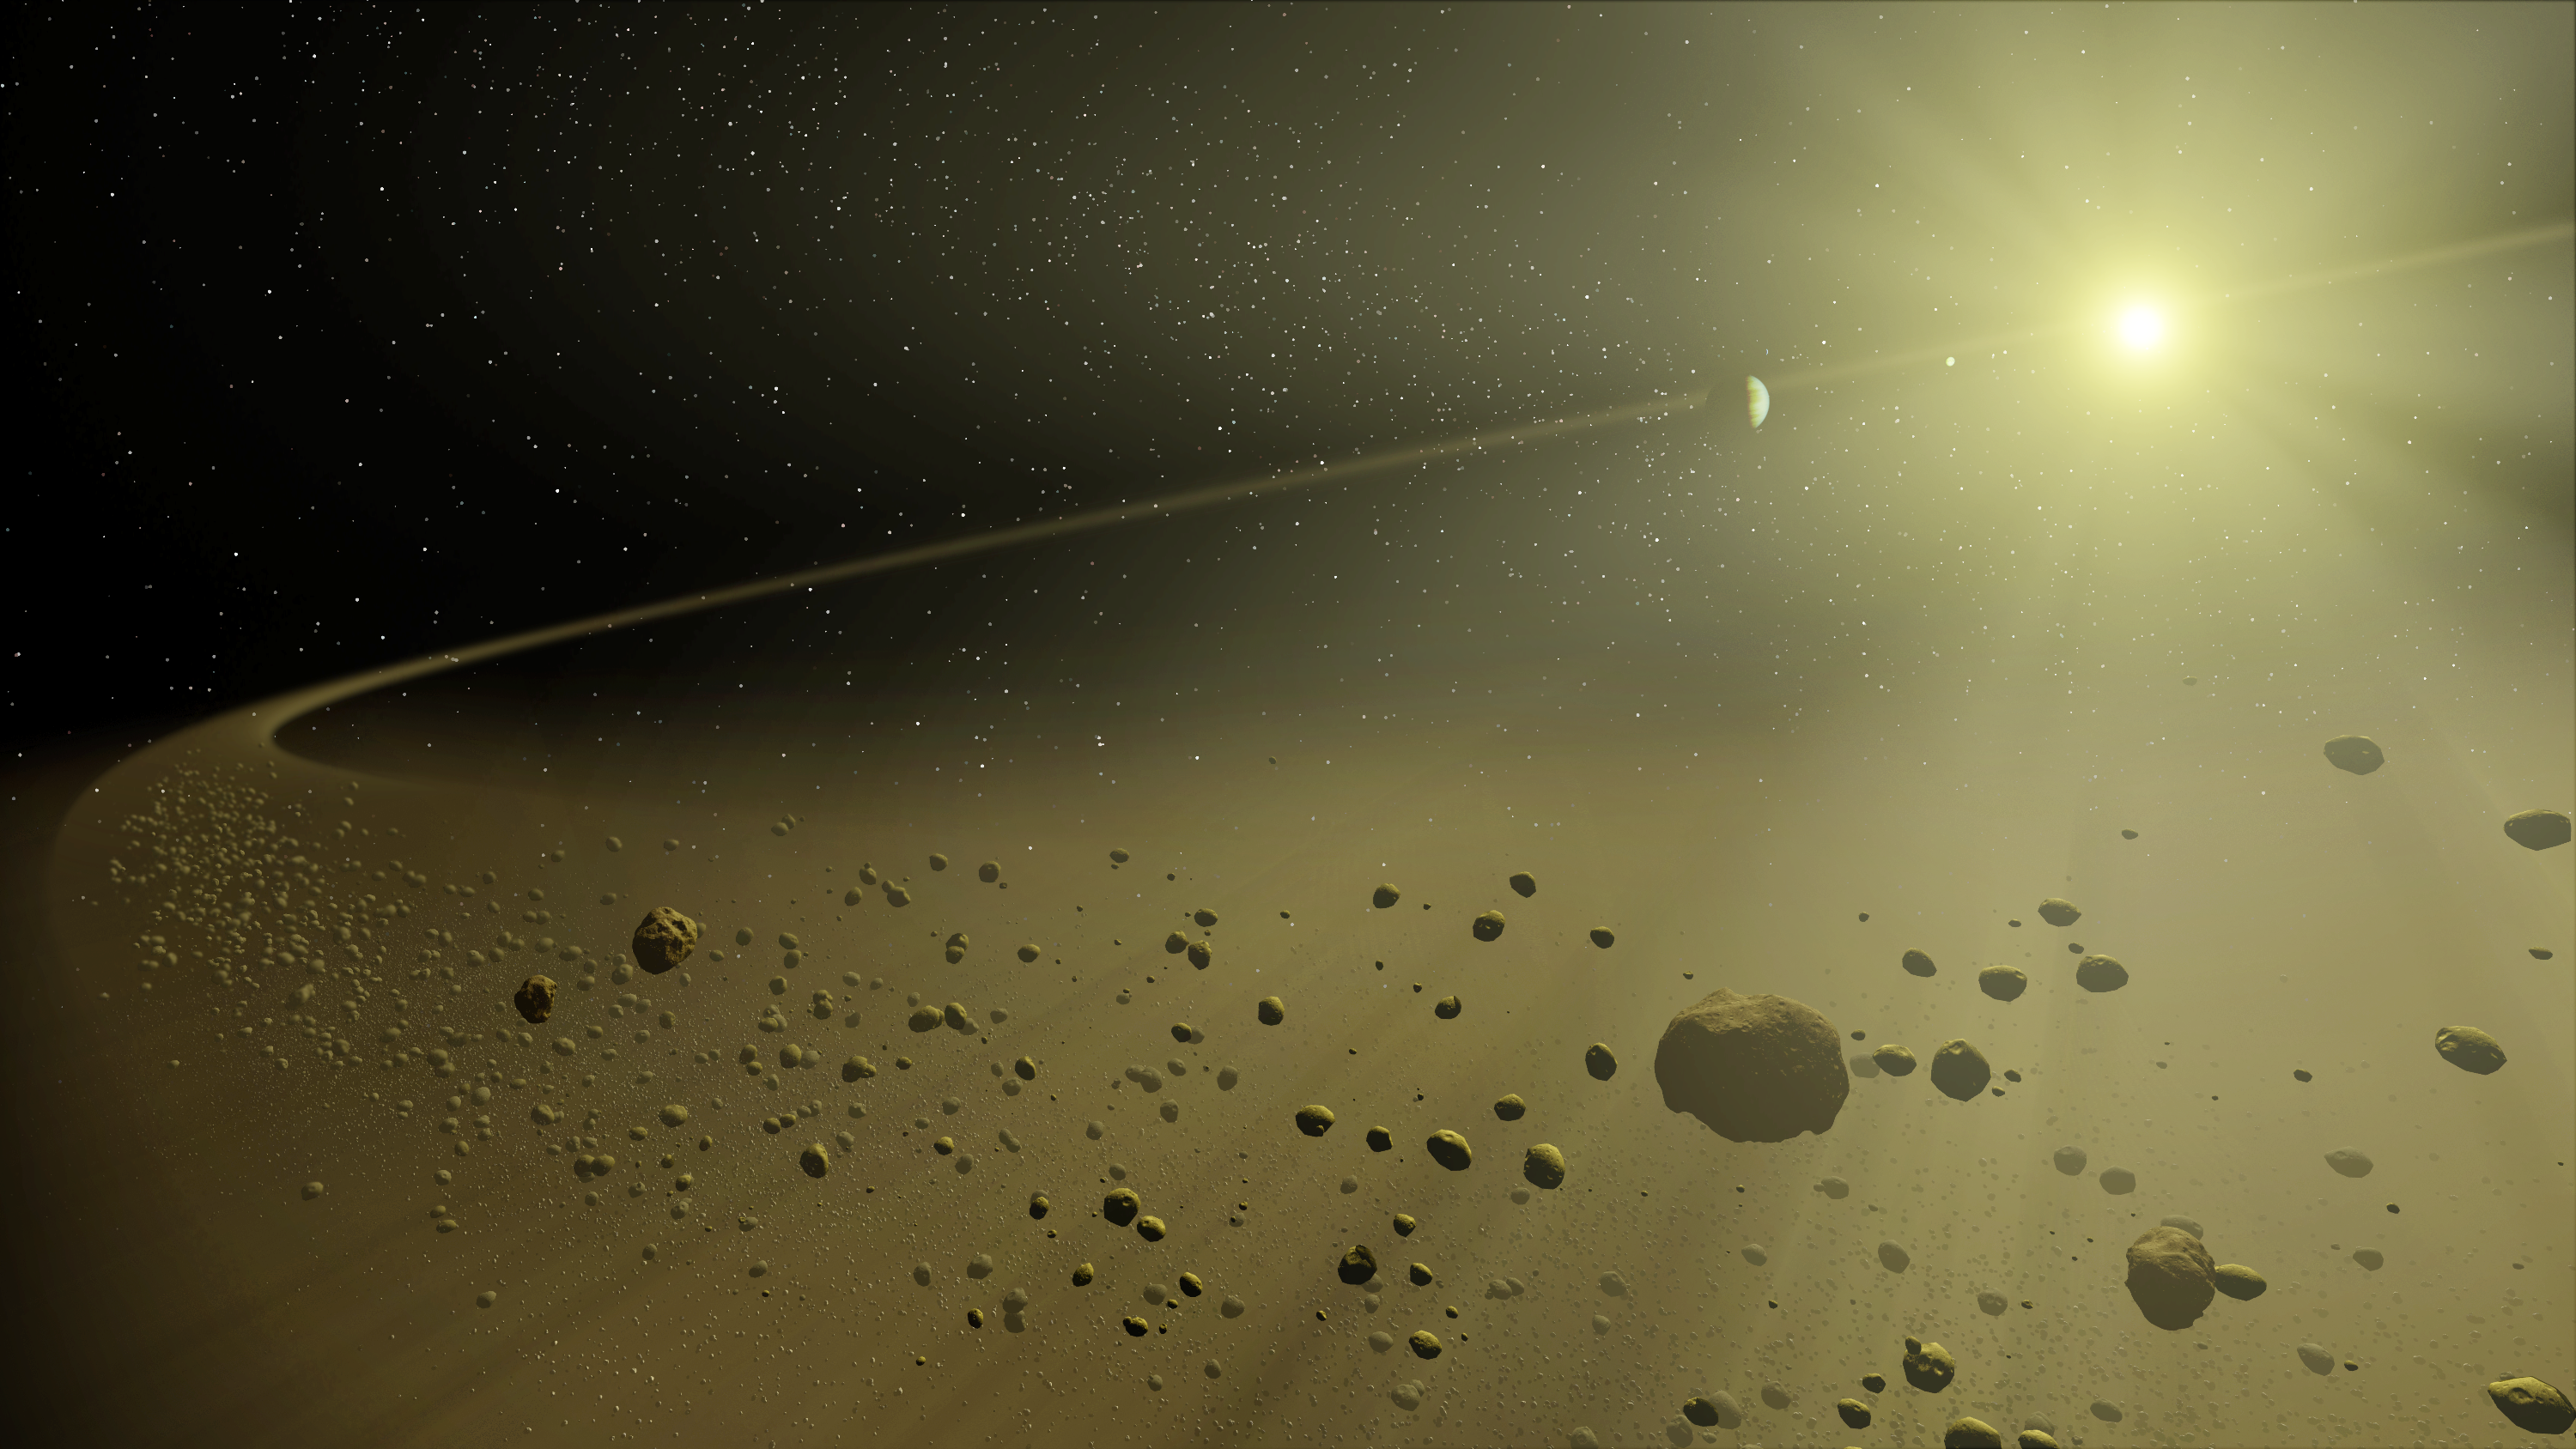

A Distant Solar System (Artist’s Concept)

This artist's concept depicts a distant hypothetical solar system, similar in age to our own. Looking inward from the system's outer fringes, a ring of dusty debris can be seen, and within it, planets circling a star the size of our Sun.

This debris is all that remains of the planet-forming disc from which the planets evolved. Planets are formed when dusty material in a large disc surrounding a young star clumps together. Leftover material is eventually blown out by solar wind or pushed out by gravitational interactions with planets. Billions of years later, only an outer disc of debris remains.

These outer debris discs are too faint to be imaged by visible-light telescopes. They are washed out by the glare of the Sun. However, NASA's Spitzer Space Telescope can detect their heat, or excess thermal emission, in infrared light. This allows astronomers to study the aftermath of planet building in distant solar systems like our own.

Credit: NASA/JPL-Caltech/T. Pyle/ssc